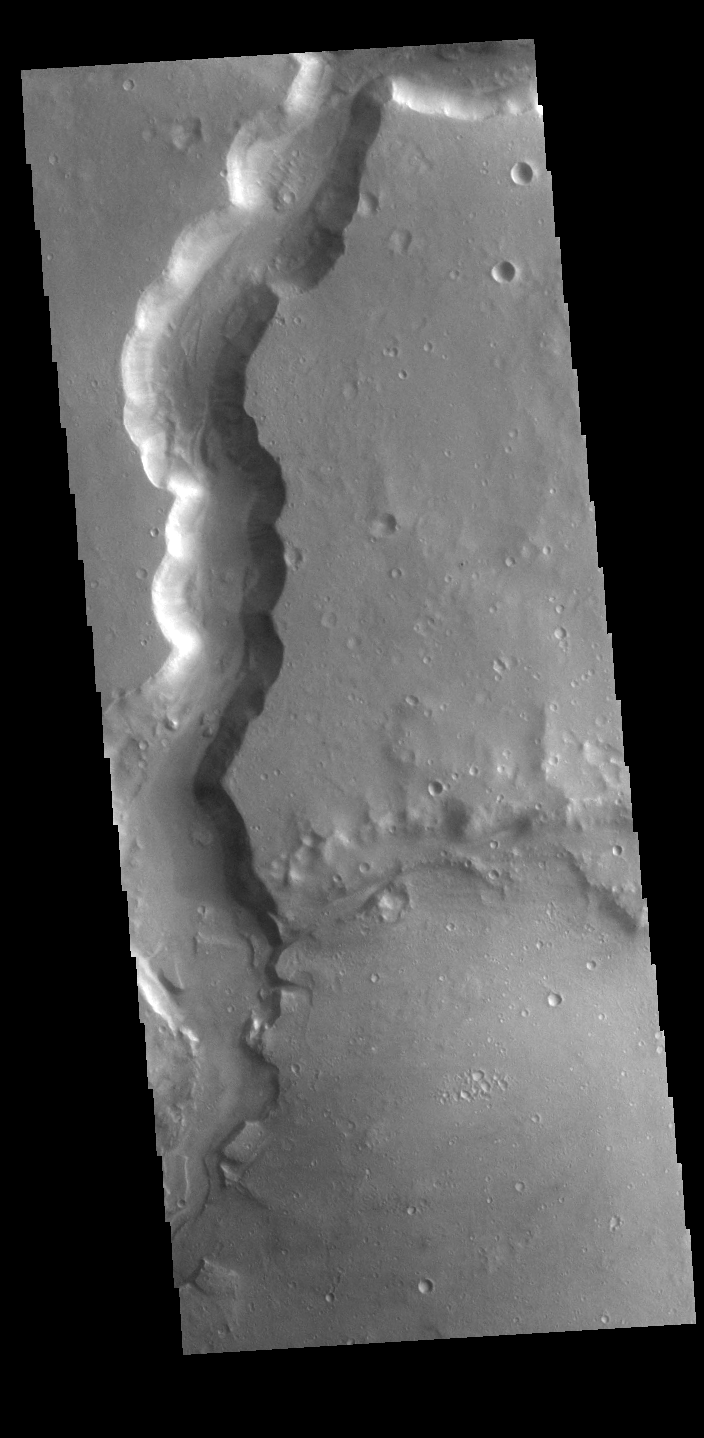

Bahram Vallis

Bahram Vallis crosses this VIS image. Bharam Vallis drains from the the higher elevations of Lunae Planum into the Chryse Planitia basin. At the base of several of the scalloped channel wall sections deposits of material can be seen.

Credit: NASA/JPL-Caltech/ASU